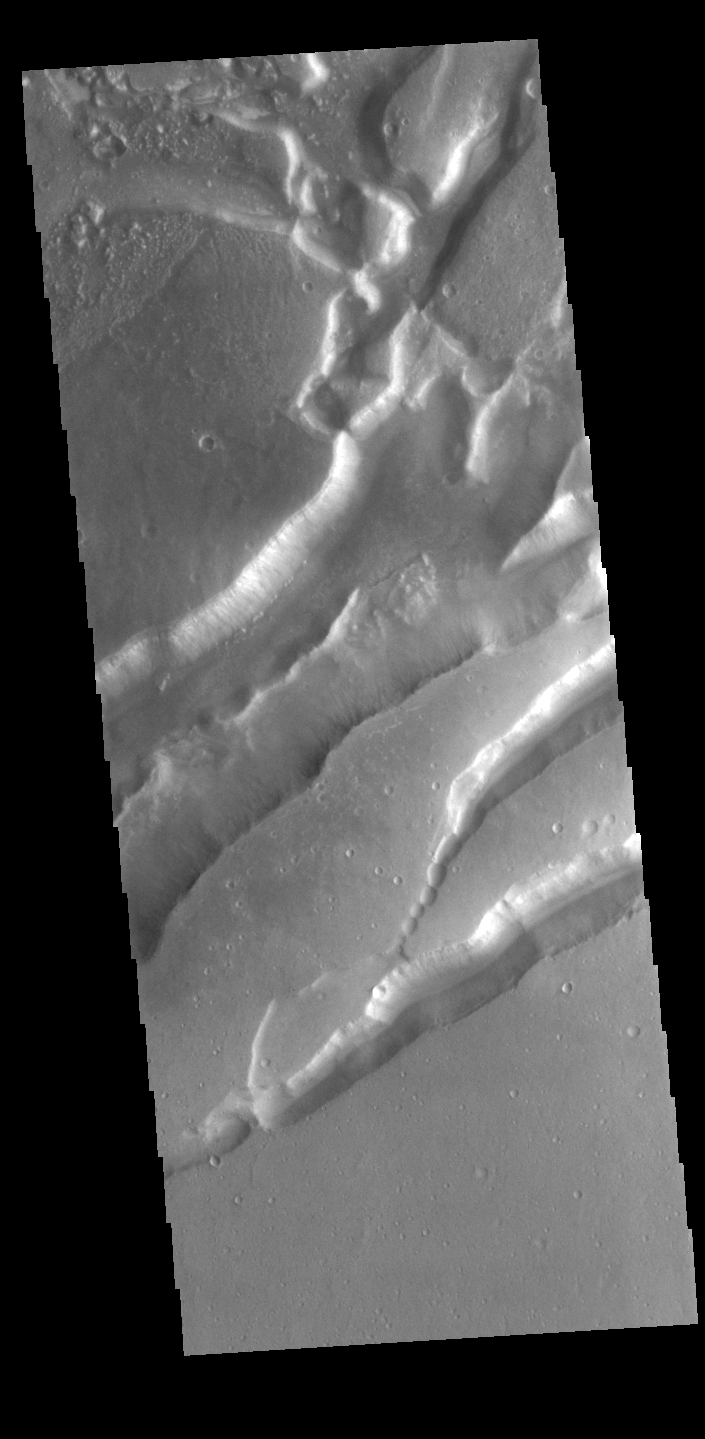

Nilokeras Fossa

Today’s VIS image shows parallel sets of depressions. These are tectonic graben formed when a block of material is down dropped between paired faults. Nilokeras Fossa is located on the margin of Kasei Valles.

Credit: NASA/JPL-Caltech/ASU